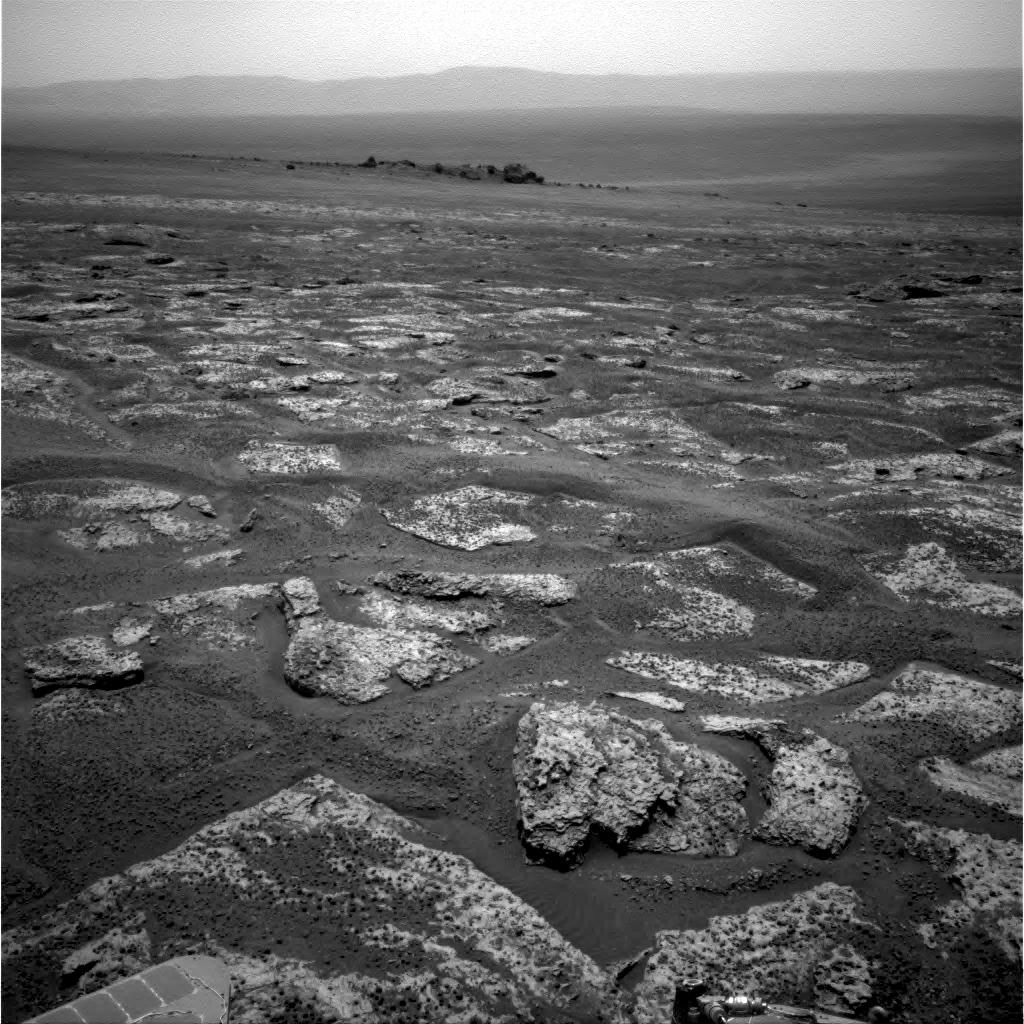

Approaching Endeavour Crater, Sol 2,680

This image from the navigation camera on NASA’s Mars Exploration Rover Opportunity shows the view ahead on the day before the rover reached the rim of Endeavour crater. It was taken during the 2,680th Martian day, or sol, of the rover’s work on Mars.

It is one of 309 images included in a video record of Opportunity’s three-year journey of more than 13 miles (21 kilometers) to reach Endeavour from its last previous major destination, Victoria crater.

Credit: NASA/JPL-Caltech